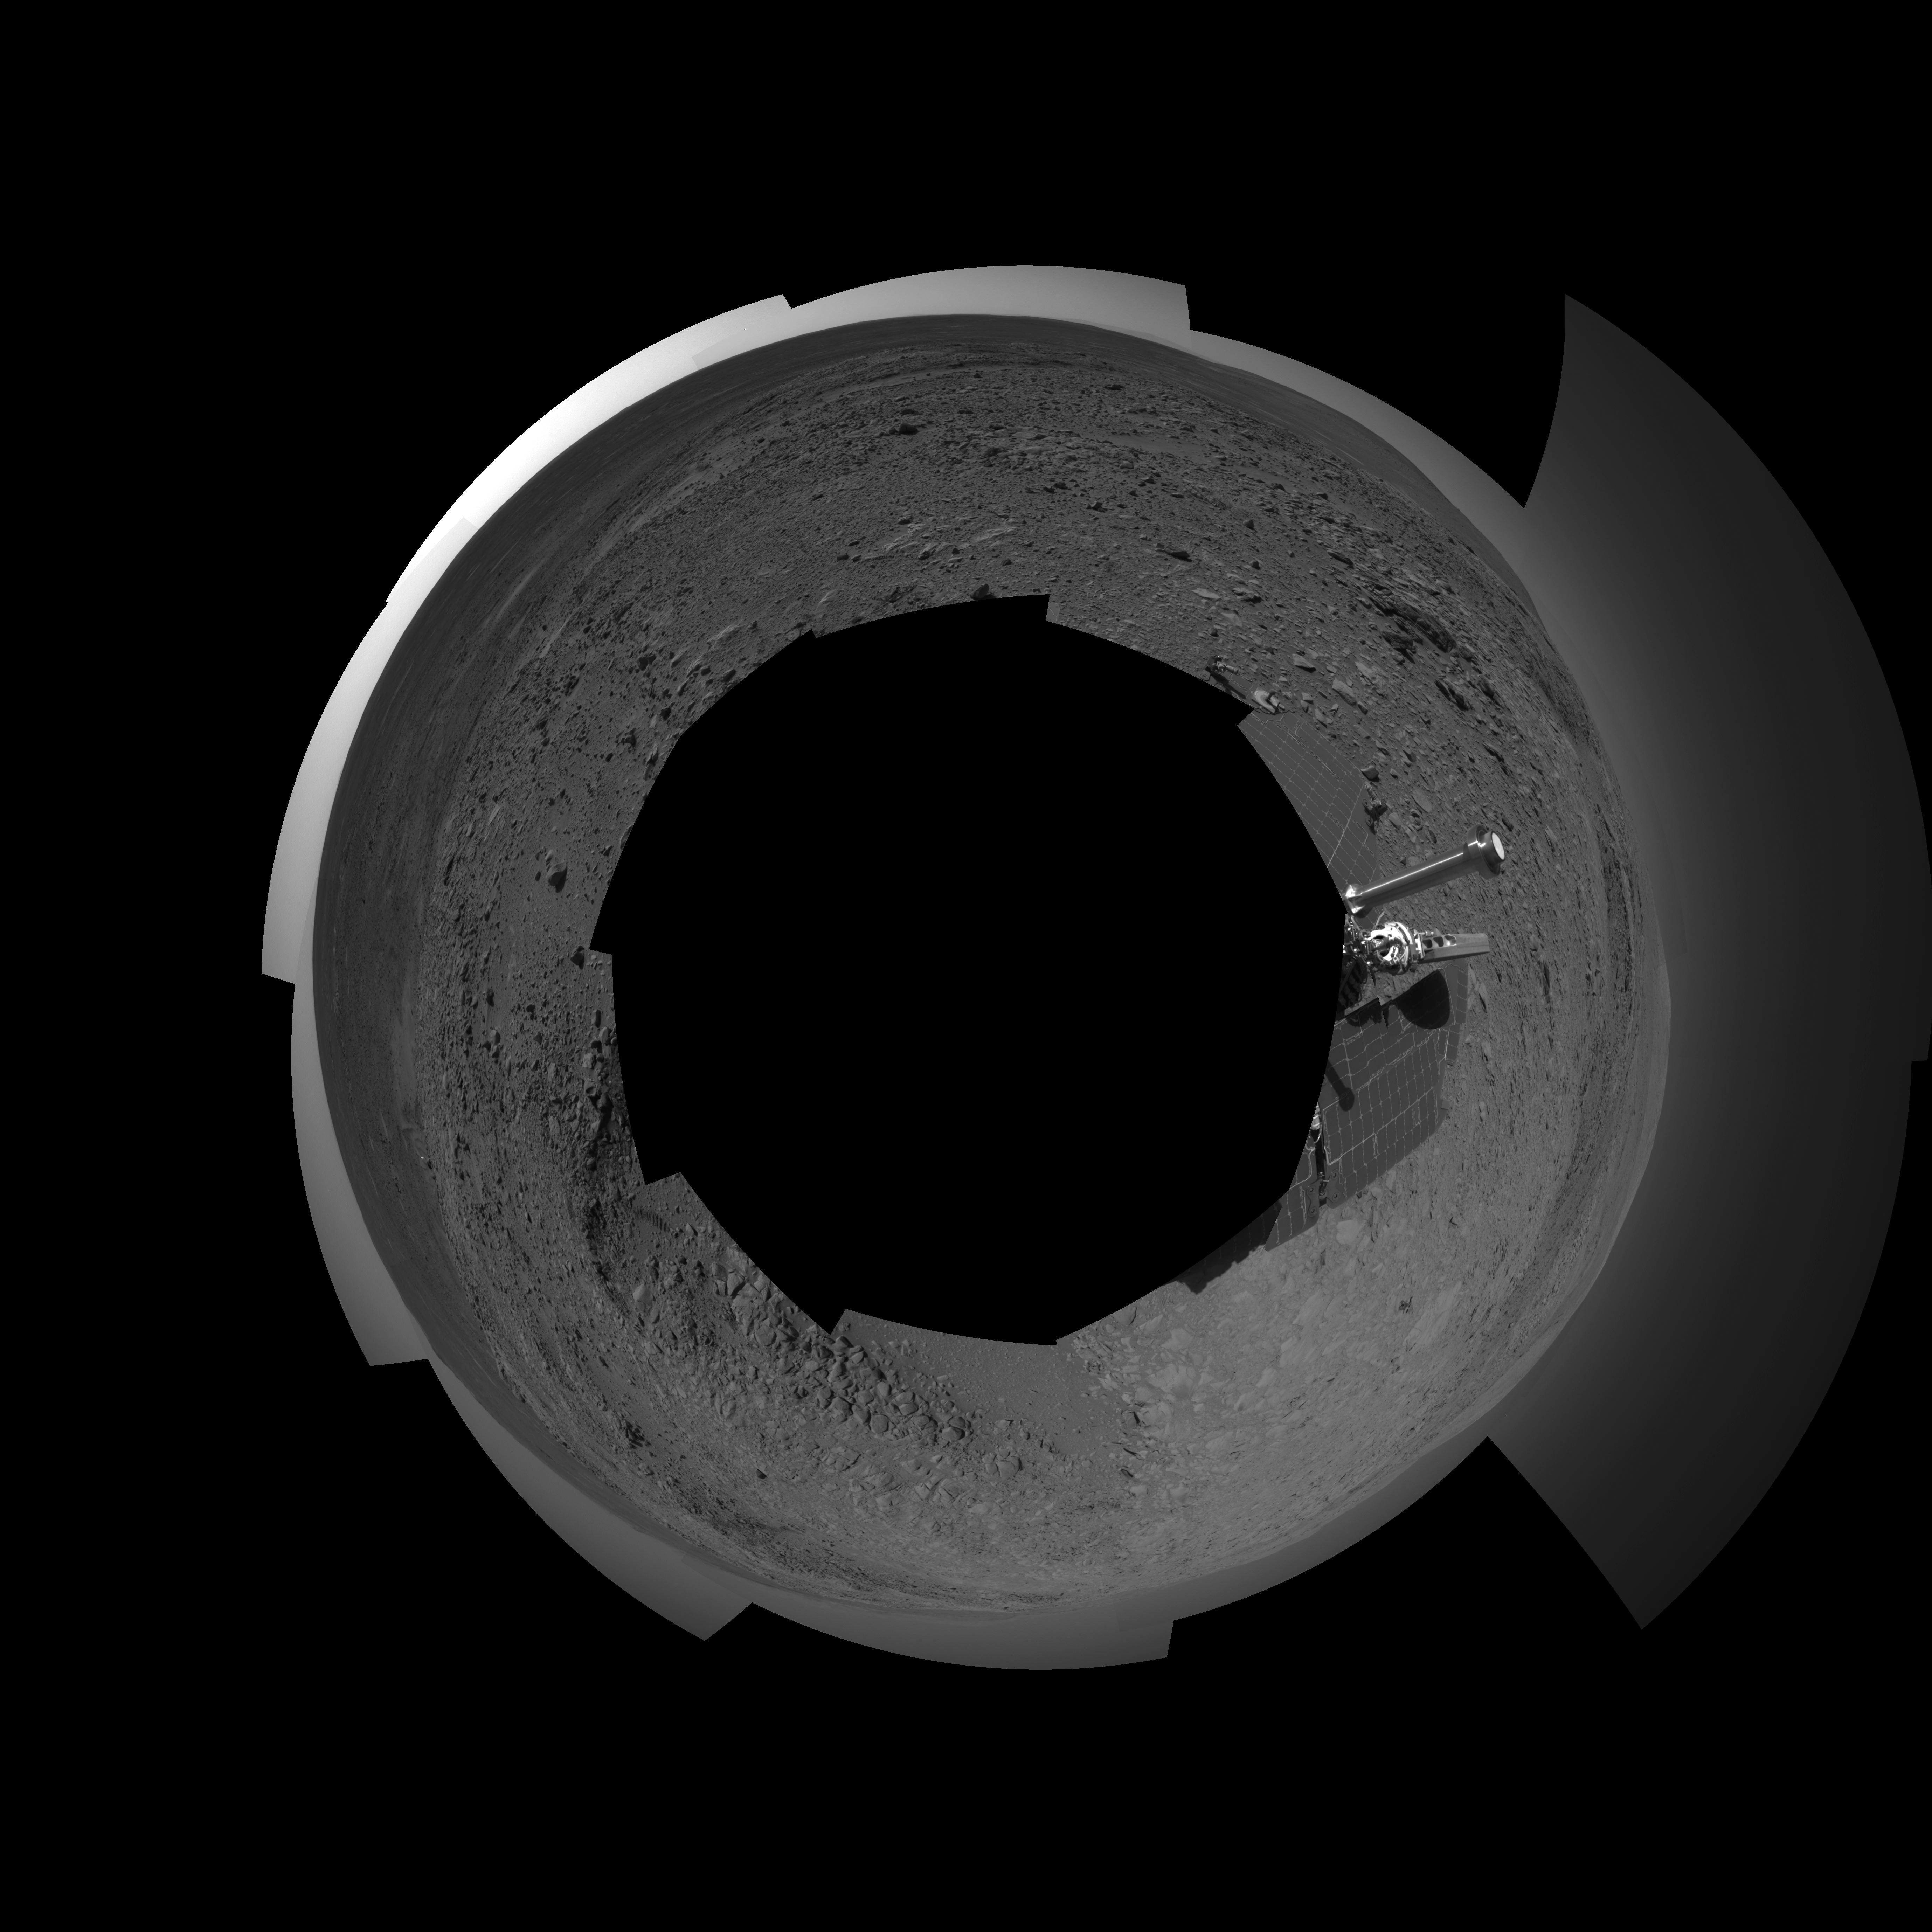

Full-Circle View from Near ‘Tetl’ (Polar)

This 360-degree view combines frames taken by the navigation camera on NASA’s Mars Exploration Rover Spirit during the rover’s 271st martian day, or sol, on Oct. 7, 2004. The rover had just driven into position for using the tools on its robotic arm (not in the picture) to examine a layered rock called “Tetl” in the “Columbia Hills.” Spirit’s total driving distance from its landing to this point was 3,641 meters (2.26 miles), more than six times the distance set as a criterion for mission success. The view presented here in a polar projection with geometric seam correction.

Credit: NASA/JPL